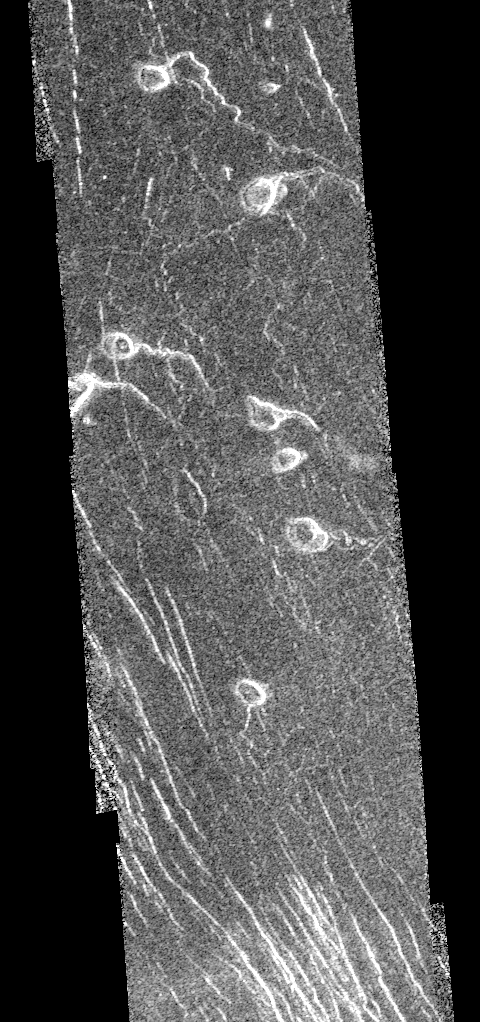

Venus – Lavinia Region

This image is centered at approximately 29.6 degrees south latitude and 341 degrees east longitude in the Lavinia Region of Venus. Volcanic vent areas in this part of the plains west of Alpha Regio consist of domes and pits up to nearly 3 kilometers across. Extending eastward these features are sinuous channels, most of which are about 10 kilometers or more long. The channels narrow away from the pits and for most of their lengths are about 1 kilometer in diameter. The nearest planetary analogues for these features are sinuous rilles on the moon. These have been explained as lava channels and/or the result of lava erosion. On Earth lava channels form by downhill drainage of a lava flow leaving a channel behind. Lava may continue to flow in the channel once it has formed. However, lava channels on Earth are normally only a few meters or tens of meters wide. On the other hand, they may be the result of lava erosion. This is a process that only normally occurs to a limited extent on Earth because melting is inhibited by the cool upper layers of the planet. Also, lavas rarely flow turbulently enough to cause mechanical erosion. On Venus the surface materials are already at high temperatures, thus assisting thermal erosion and it is possible that lavas which may flow turbulently are more readily available than on Earth. Resolution of the Magellan data is about 120 meters (400 feet).

Credit: NASA/JPL